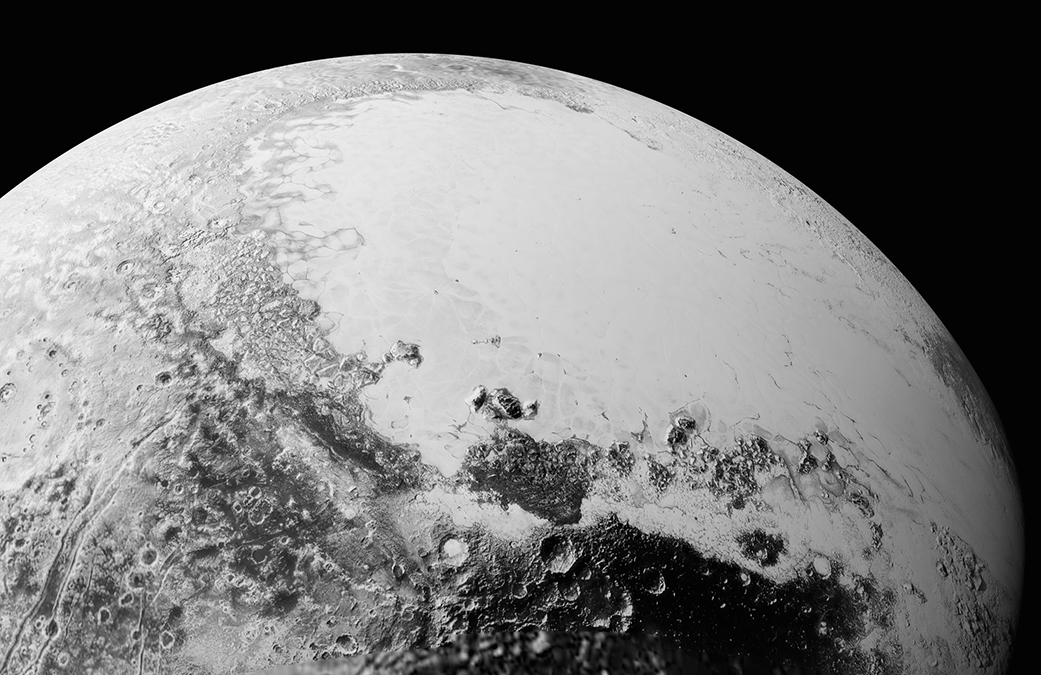

New Pluto Images from NASA’s New Horizons: It’s Complicated

This synthetic perspective view of Pluto, based on the latest high-resolution images to be downlinked from NASA’s New Horizons spacecraft, shows what you would see if you were approximately 1,100 miles (1,800 kilometers) above Pluto’s equatorial area, looking northeast over the dark, cratered, informally named Cthulhu Regio toward the bright, smooth, expanse of icy plains informally called Sputnik Planum. The entire expanse of terrain seen in this image is 1,100 miles (1,800 kilometers) across. The images were taken as New Horizons flew past Pluto on July 14, 2015, from a distance of 50,000 miles (80,000 kilometers).

Credit: NASA/Johns Hopkins University Applied Physics Laboratory/Southwest Research Institute